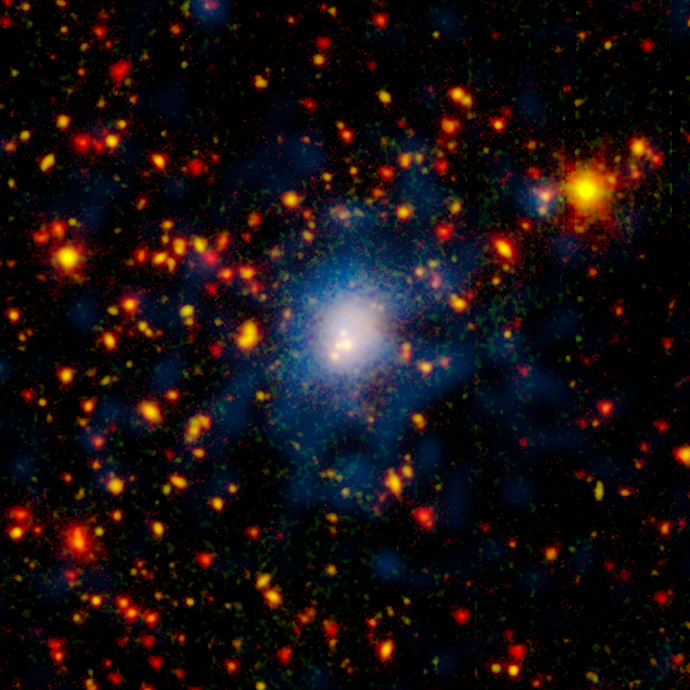

Whopper Galaxy Collision

One of the biggest galaxy collisions ever observed is taking place at the center of this image. The four white blobs in the middle are large galaxies that have begun to tangle and ultimately merge into a single gargantuan galaxy. The whitish cloud around the colliding galaxies contains billions of stars tossed out during the messy encounter. Other galaxies and stars appear in yellow, orange and red hues. Blue shows hot gas that permeates this distant region of tightly packed galaxies.

NASA's Spitzer Space Telescope spotted the four-way collision, or merger, in a giant cluster of galaxies, called CL0958+4702, located nearly five billion light-years away. The dots in the picture are a combination of galaxies in the cluster; background galaxies located behind the cluster; and foreground stars in our own Milky Way galaxy.

Infrared data from Spitzer are colored red in this picture, while visible-light data from a telescope known as WIYN are green. Areas where green and red overlap appear orange or yellow. Since most galaxies in the cluster contain old stars that are visible to Spitzer and WIYN, those galaxies appear orange. Blue represents X-ray light captured by NASA's Chandra X-ray Observatory. The colliding galaxies appear white because they are in areas where all the colors overlap.

The WIYN telescope, located near Tucson, Ariz., is owned and operated by the WIYN Consortium, which consists of the University of Wisconsin, Indiana University, Yale University, and the National Optical Astronomy Observatory.

Credit: NASA/JPL-Caltech/K. Rines (Harvard-Smithsonian CfA)